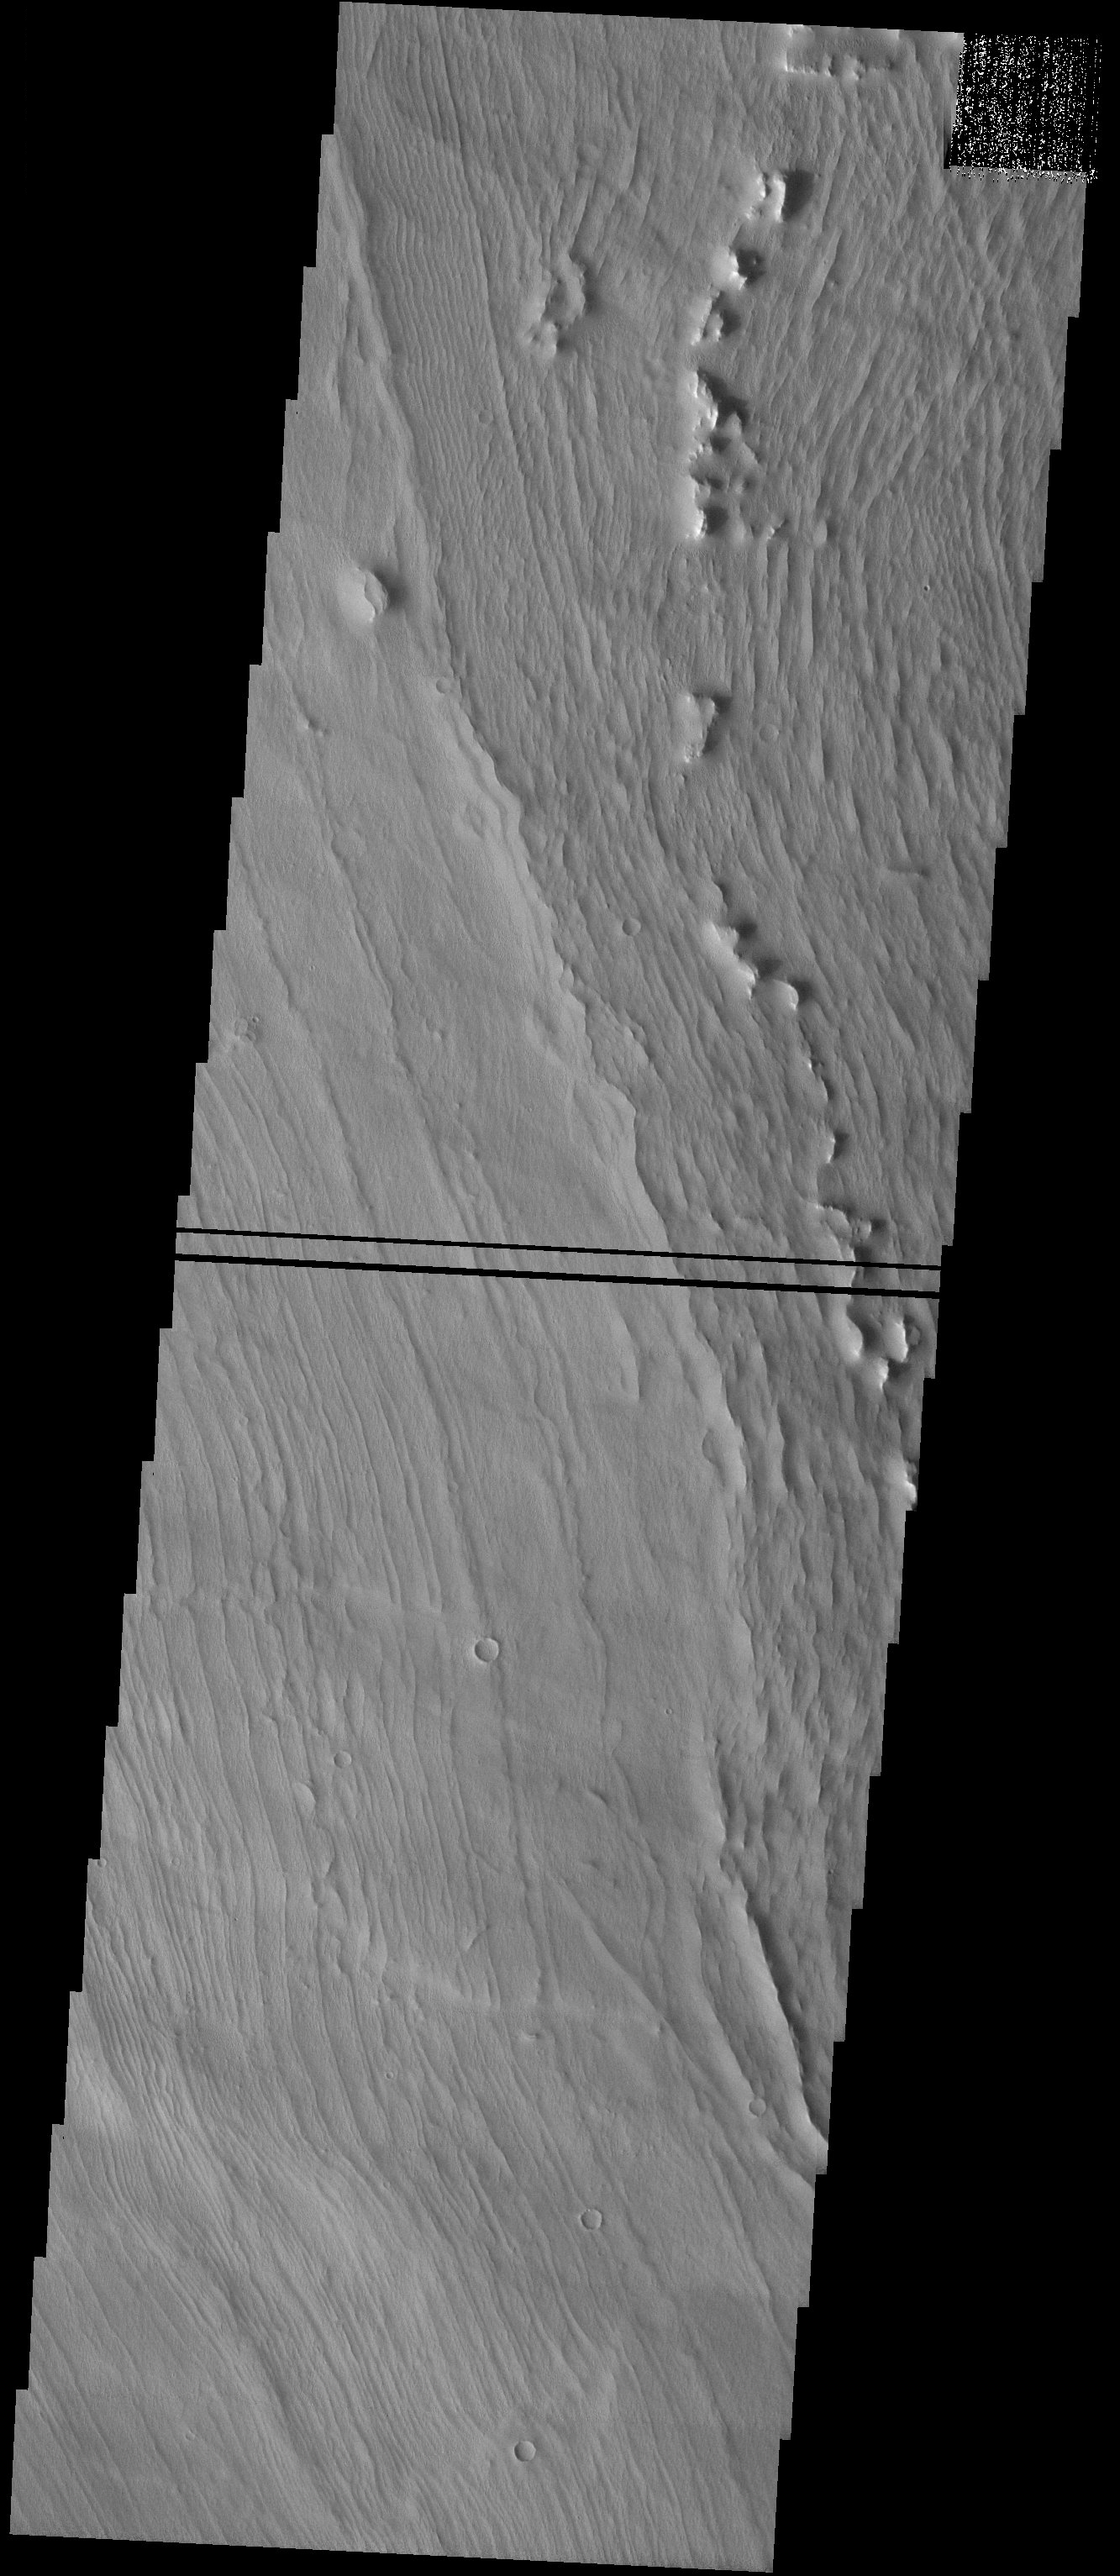

Alpine Glaciers

Released 27 August 2003

This image shows part of the western flank of Arsia Mons, the southernmost of the three great Tharsis Montes. The surface shows parallel ridges more reminiscent of a Zen garden than any typical geological feature. These ridges are not typical of lava flow fronts, so a different explanation has been proposed by Mars scientists. These ridges may instead be ancient signs of previously existing glaciers that formed high on the volcano’s flank. As glaciers retreat with the seasons and shifting climate, they leave behind a mound of debris along their receding edge. Successive retreats can produce a series of parallel ridges similar to those seen here.

Image information: VIS instrument. Latitude -6.9, Longitude 230.5 East (129.5 West). 19 meter/pixel resolution.

Credit: NASA/JPL/Arizona State University